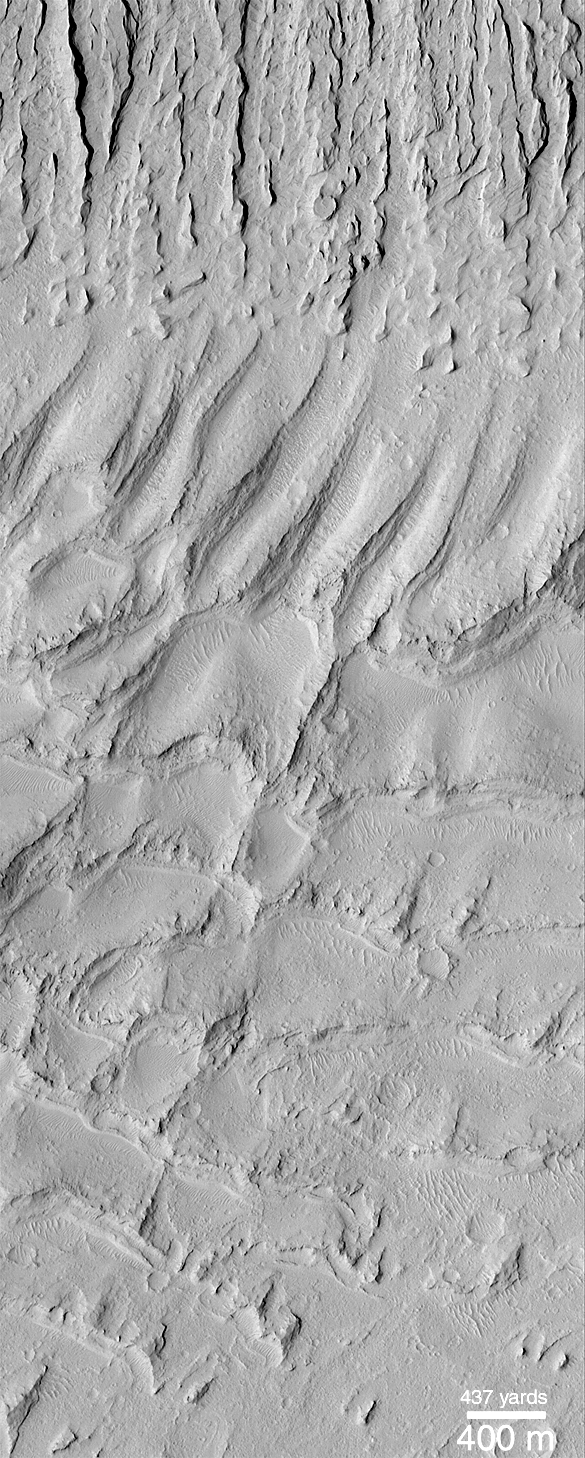

Ancient Paleo-Dunes Battered by Impact Craters

A pair of Mars Global Surveyor (MGS) Mars Orbiter Camera (MOC) images (above, center and right) shows close-up views of a sand dune field that was first detected by the Viking orbiters in the late 1970s (above, left). What is surprising about the MOC images is that they reveal a dune field unlike any other thus far seen on Mars–this one has impact craters on its surface, and LOTS of them!

The field of parallel ridges north of the dune field (above the white boxes in picture at the left) is a wind-eroded material named the Apollinaris Sulci. It is possible that the dune field shown here was once covered by this wind-eroded material and was later exhumed. Regardless, the dunes were somehow hardened and have been exposed as hard rock on the martian surface long enough for many impact craters smaller than a few hundred meters (few hundred yards) across to form. These dunes are therefore quite ancient–one might say that this is a “fossil” dune field. A similar effect at a much smaller scale can be seen by examining some sandstones and siltstones on Earth — if conditions were right, ripples formed in either water or wind are preserved in such rocks.

The first MOC view, labeled M03-00006, was taken on July 1, 1999. The second view, M07-05007, was acquired September 26,1999. Both MOC images and the Viking picture are illuminated from the left. The dune field occurs east of the Apollinaris Patera volcano and northeast of Gusev Crater at 12.5°S, 181°W.

The release for image B in the above caption can be found here.

Credit: NASA/JPL/MSSS